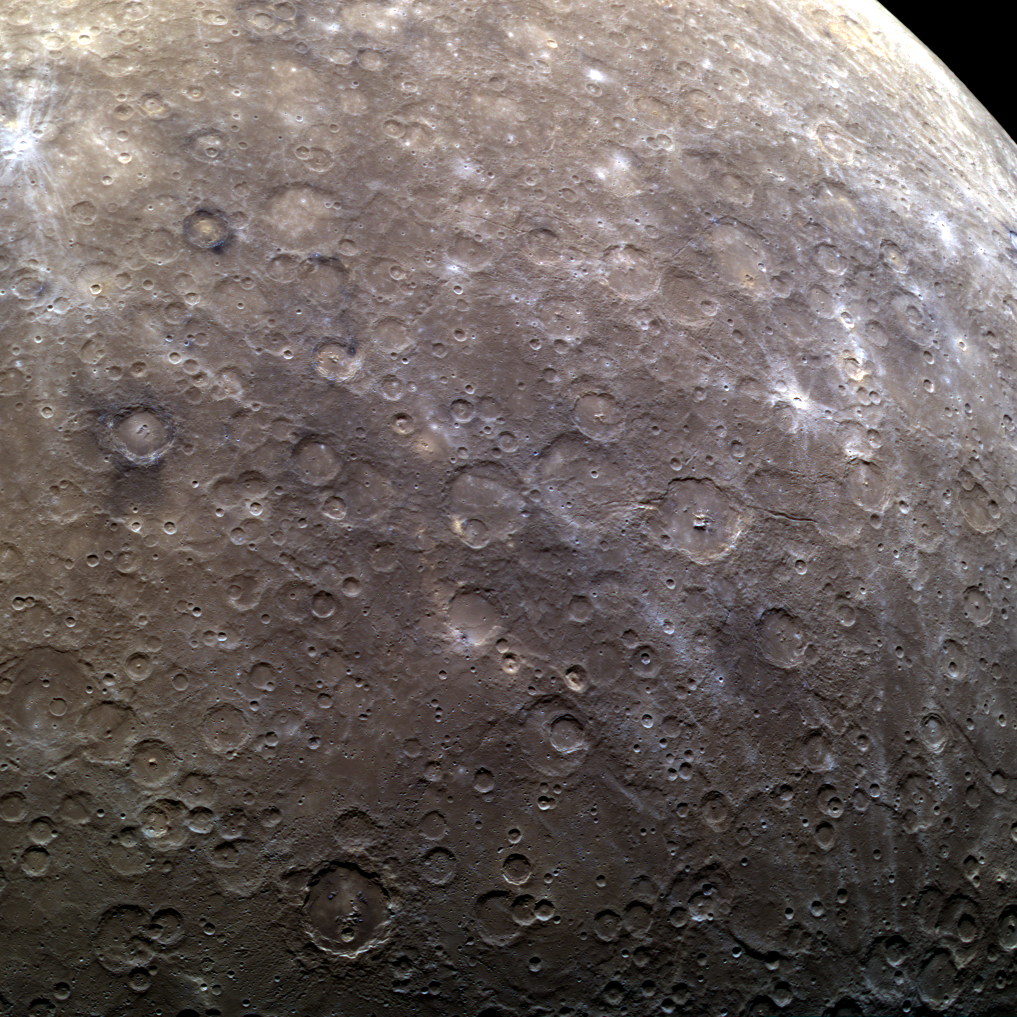

The Beauty of Calibration

The set of images shown here in color was acquired as part of a sequence intended to monitor any changes in the calibration of the multispectral Wide Angle Camera over time, but it also gives a beautiful view of Mercury’s cratered southern hemisphere. The craters Magritte, Neruda, and Sher-Gil can be spotted within this scene. North is to the top-left of the image.

Date acquired: December 17, 2012
Image Mission Elapsed Time (MET): 264237810, 264237814, 264237830
Image ID: 3157538, 3157539, 3157543
Instrument: Wide Angle Camera (WAC) of the Mercury Dual Imaging System (MDIS)
WAC filters: 9, 7, and 6 (996, 748, and 433 nanometers) in red, green, and blue
Center Latitude: -59.16°
Center Longitude: 149.3° E
Resolution: 1,663 meters/pixel
Scale: This scene is over 1,900 km (1,180 mi.) across
Incidence Angle: 59.2°
Emission Angle: 28.8°
Phase Angle: 78.1°

The MESSENGER spacecraft is the first ever to orbit the planet Mercury, and the spacecraft’s seven scientific instruments and radio science investigation are unraveling the history and evolution of the Solar System’s innermost planet. Visit the Why Mercury? section of this website to learn more about the key science questions that the MESSENGER mission is addressing. During the one-year primary mission, MDIS acquired 88,746 images and extensive other data sets. MESSENGER is now in a year-long extended mission, during which plans call for the acquisition of more than 80,000 additional images to support MESSENGER’s science goals.

For information regarding the use of images, see the MESSENGER image use policy.

Credit: NASA/Johns Hopkins University Applied Physics Laboratory/Carnegie Institution of Washington